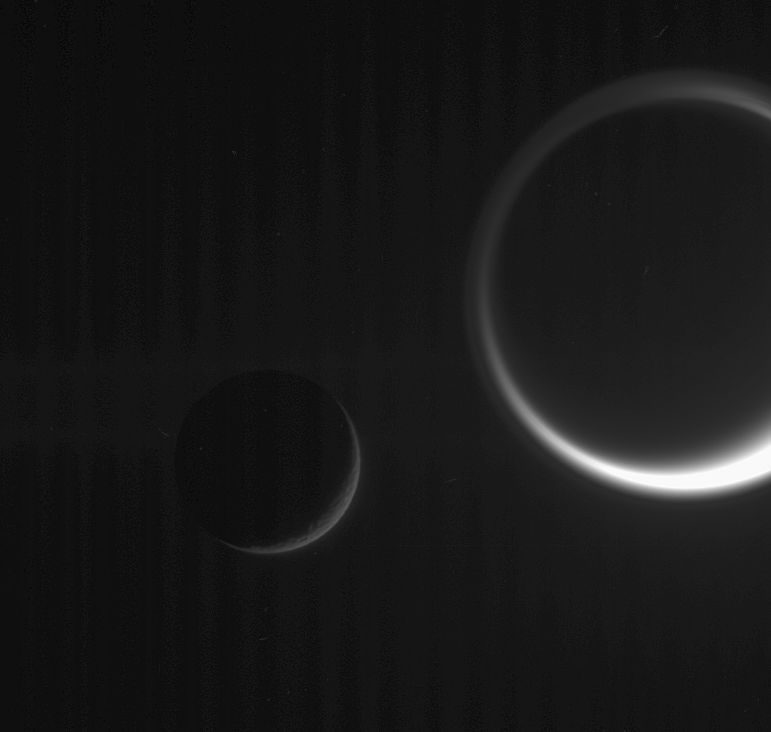

Saturnian Specters

Ghostly details make this dark scene more than just a beautiful grouping of two Saturn moons, with Tethys on the left and Titan on the right. In Titan’s thick and inflated atmosphere, the detached high haze layer can be seen, as well as the complex northern polar hood (at the top). Images like this one can help scientists make definitive estimates of the altitudes to which the high haze extends.

The faint vertical banded pattern is a type of noise that usually is removed during image processing. Because this image was processed to enhance the visibility of details in Titan’s atmosphere and the faint G ring, the vertical noise was also enhanced.

Titan is Saturn’s largest moon, at 5,150 kilometers (3,200 miles) across. Tethys is 1,071 kilometers (665 miles) across.

This view was obtained in visible light with the Cassini spacecraft narrow-angle camera on Jan. 19, 2006, at a distance of approximately 2.4 million kilometers (1.5 million miles) from Titan and 1 million kilometers (600,000 miles) from Tethys. The image scale is 14 kilometers (9 miles) per pixel on Titan and 6 kilometers (4 miles) per pixel on Tethys.

The Cassini-Huygens mission is a cooperative project of NASA, the European Space Agency and the Italian Space Agency. The Jet Propulsion Laboratory, a division of the California Institute of Technology in Pasadena, manages the mission for NASA’s Science Mission Directorate, Washington, D.C. The Cassini orbiter and its two onboard cameras were designed, developed and assembled at JPL. The imaging operations center is based at the Space Science Institute in Boulder, Colo.

Credit: NASA/JPL/Space Science Institute